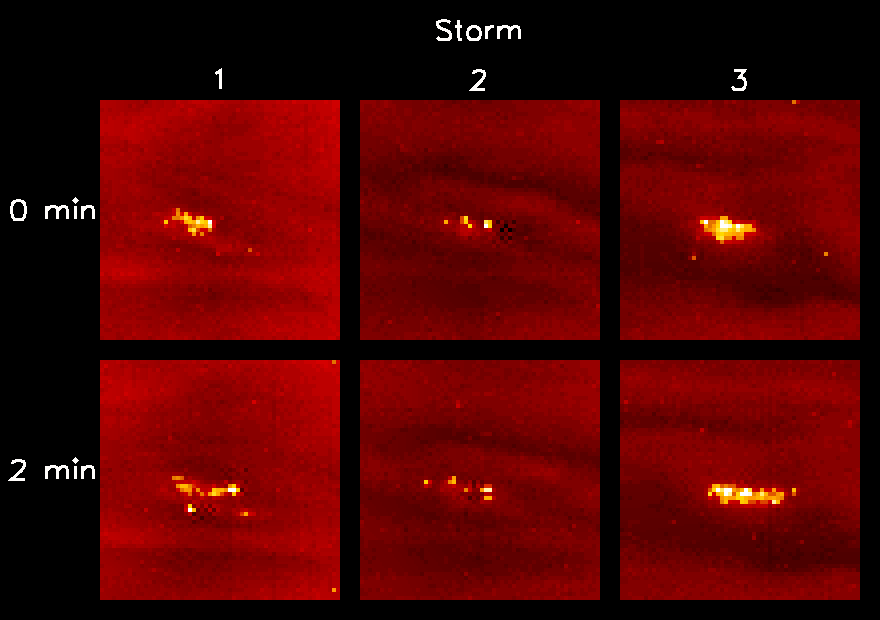

Changing Lightning Storms on Jupiter

This view shows lightning storms in three different locations (panels 1, 2, and 3) on Jupiter’s night side. Each panel shows multiple lightning strikes, coming from different parts of the same storm. The lightning originates in Jupiter’s water cloud, which is 50 to 75 kilometers (30 to 45 miles) below the ammonia cloud. The latter acts as a translucent screen, diffusing the light over an area comparable to the depth. The individual strikes are unresolved in these images, which have a resolution of 133 kilometers (80 miles) per picture element.

The brightest strikes emit as much light energy as 30 million 100-watt light bulbs burning for one second, which makes the strikes hundreds of times brighter than lightning on Earth. The bottom row shows the same three storms as the top row but the bottom-row images were taken two minutes later. The images were taken in the clear filter with an exposure time of 90 seconds. Clouds, illuminated by light reflected off Jupiter’s moon Io, can be seen in the background. Moonlight on Jupiter is 100,000 times fainter than sunlight, and the lightning flashes would be undetectable on the day side of the planet.

North is at the top of the picture. The planetocentric latitudes and west longitudes (in degrees) of the storms in panels 1 through 3 are (34.4, 16.1), (23.4, 27.6), and (8.6, 15.6), respectively. The panels are 8,000 kilometers (5,000 miles) on a side. The images in the top row were taken on October 6, 1997 at Universal Times (in hours:minutes:seconds), of 00:15:01, 00:17:03, and 00:17:03, respectively, by the solid state imaging camera system onboard NASA’s Galileo spacecraft. Distance from the planet to the spacecraft was 6.62 million kilometers (4.1 million miles).

JPL manages the Galileo mission for NASA’s Office of Space Science, Washington, DC.

Credit: NASA/JPL-Caltech